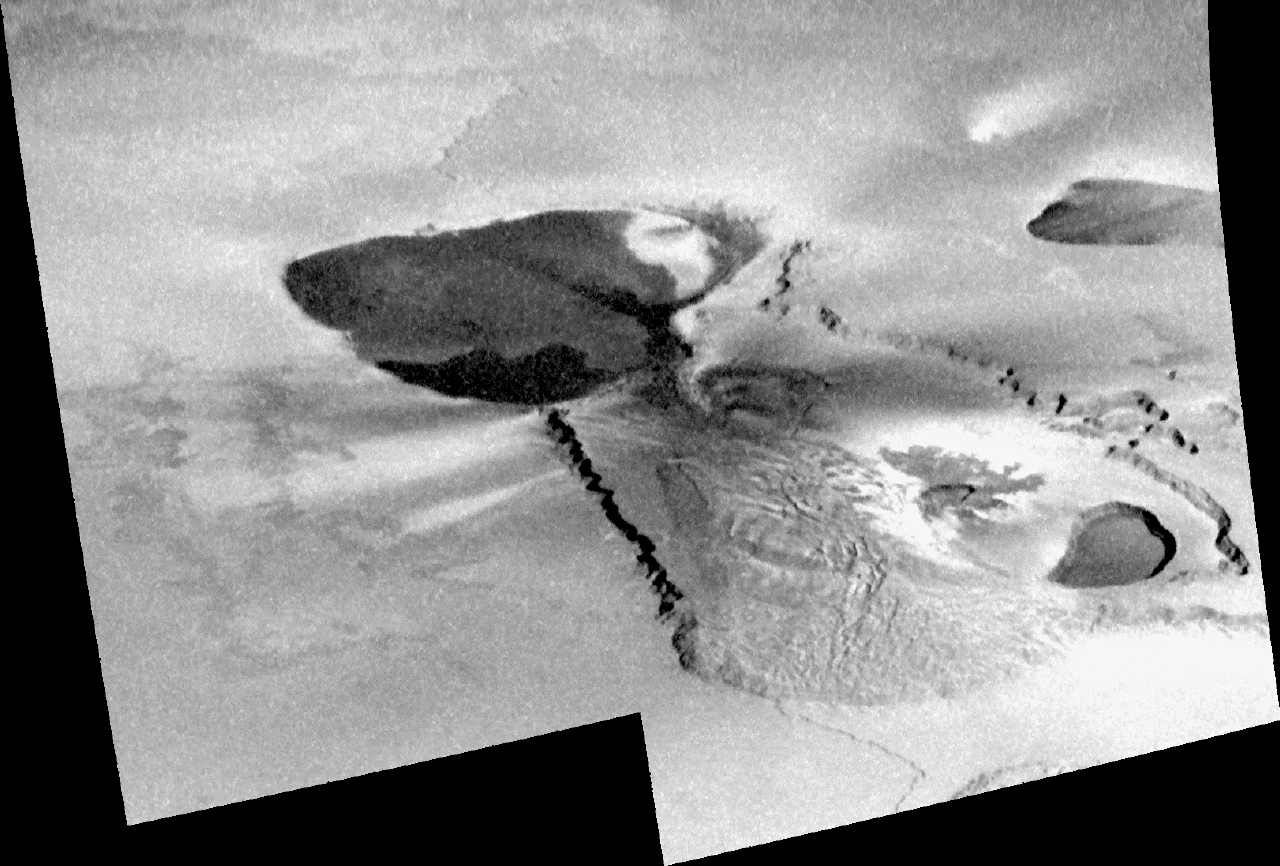

Galileo’s Last View of Tvashtar, Io

This mosaic of Tvashtar Catena on Jupiter’s moon Io, taken by NASA’s Galileo spacecraft on Oct. 16, 2001, completes a series of views depicting changes in the region over a period of nearly two years. A catena is a chain of volcanic craters.

Streaks of light and dark deposits that radiate from the central volcanic crater, or “patera,” are remnants of a tall plume that was seen erupting in earlier images.

This image and the others from November 1999, February 2000, December 2000, and August 2001 were all taken to study aspects of this ever-changing, extremely active volcanic field.

Tvashtar is pictured here just 10 months after both the Galileo and Cassini spacecraft observed the eruption of a giant plume of volcanic gas emanating from it. The plume rose 385 kilometers (239 miles) high and blanketed terrain as far as 700 kilometers (435 miles) from its center.

Tvashtar has erupted in a variety of styles over the course of almost two years: (1) a lava curtain 50 kilometers (30 miles) long in the center patera, (2) a giant lava flow or lava lake eruption in the giant patera at far left, and (3) the large plume eruption. Therefore Galileo scientists expected that the lava flow margins or patera boundaries within Tvashtar would have changed drastically. However, the series of observations revealed little modification of this sort, suggesting that the intense eruptions at Tvashtar are confined by the local topography.

North is to the top of the mosaic, which is approximately 300 kilometers (186 miles) across and has a resolution of 200 meters (656 feet) per picture element.

The Jet Propulsion Laboratory, a division of the California Institute of Technology in Pasadena, manages the Galileo mission for NASA’s Office of Space Science, Washington, D.C.

Credit: NASA/JPL/University of Arizona